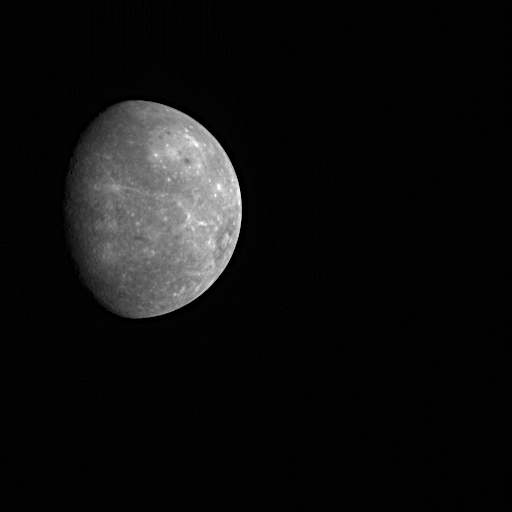

MESSENGER and Mercury – Soon to Meet Again!

This is the last image MDIS took of Mercury during MESSENGER’s first flyby of the planet before the spacecraft turned its antennas to begin transmitting the flyby data to Earth. Even at this great distance, the giant Caloris basin can be identified as a brighter circular region in the upper right of the planet. Two weeks from today, on October 6, 2008, MESSENGER will fly by Mercury again. The geometry of the second Mercury flyby is different from the first encounter, in that the point of closest approach will be nearly on the opposite side of the planet. As a result, MESSENGER will view about 30% of Mercury’s surface previously never before seen by spacecraft. This new territory is located just to the left of the day/night terminator in this image.

During the second encounter, 1287 MDIS images are planned. MESSENGER’s Magnetometer will also be making the first magnetic field measurements over the western hemisphere of the planet. The observations of Mercury’s tenuous atmosphere and neutral sodium tail will be more extensive than during the first flyby, and the angular resolution of the plasma spectrometer has been improved since the first flyby as a result of new software. The laser altimetry profile during the second flyby will be over areas that have been imaged by Mariner 10 or MESSENGER, which will permit the correlation of topographic characteristics and imaged features such as craters and faults to a degree never before possible.

Date Acquired: January 15, 2008
Image Mission Elapsed Time (MET): 108899804
Instrument: Narrow Angle Camera (NAC) of the Mercury Dual Imaging System (MDIS)
Resolution: 22 kilometers/pixel (14 miles/pixel)
Scale: Mercury’s diameter is 4880 kilometers (3030 miles)
Spacecraft Altitude: 440,000 kilometers (270,000 miles)

These images are from MESSENGER, a NASA Discovery mission to conduct the first orbital study of the innermost planet, Mercury. For information regarding the use of images, see the MESSENGER image use policy.

Credit: NASA/Johns Hopkins University Applied Physics Laboratory/Arizona State University/Carnegie Institution of Washington